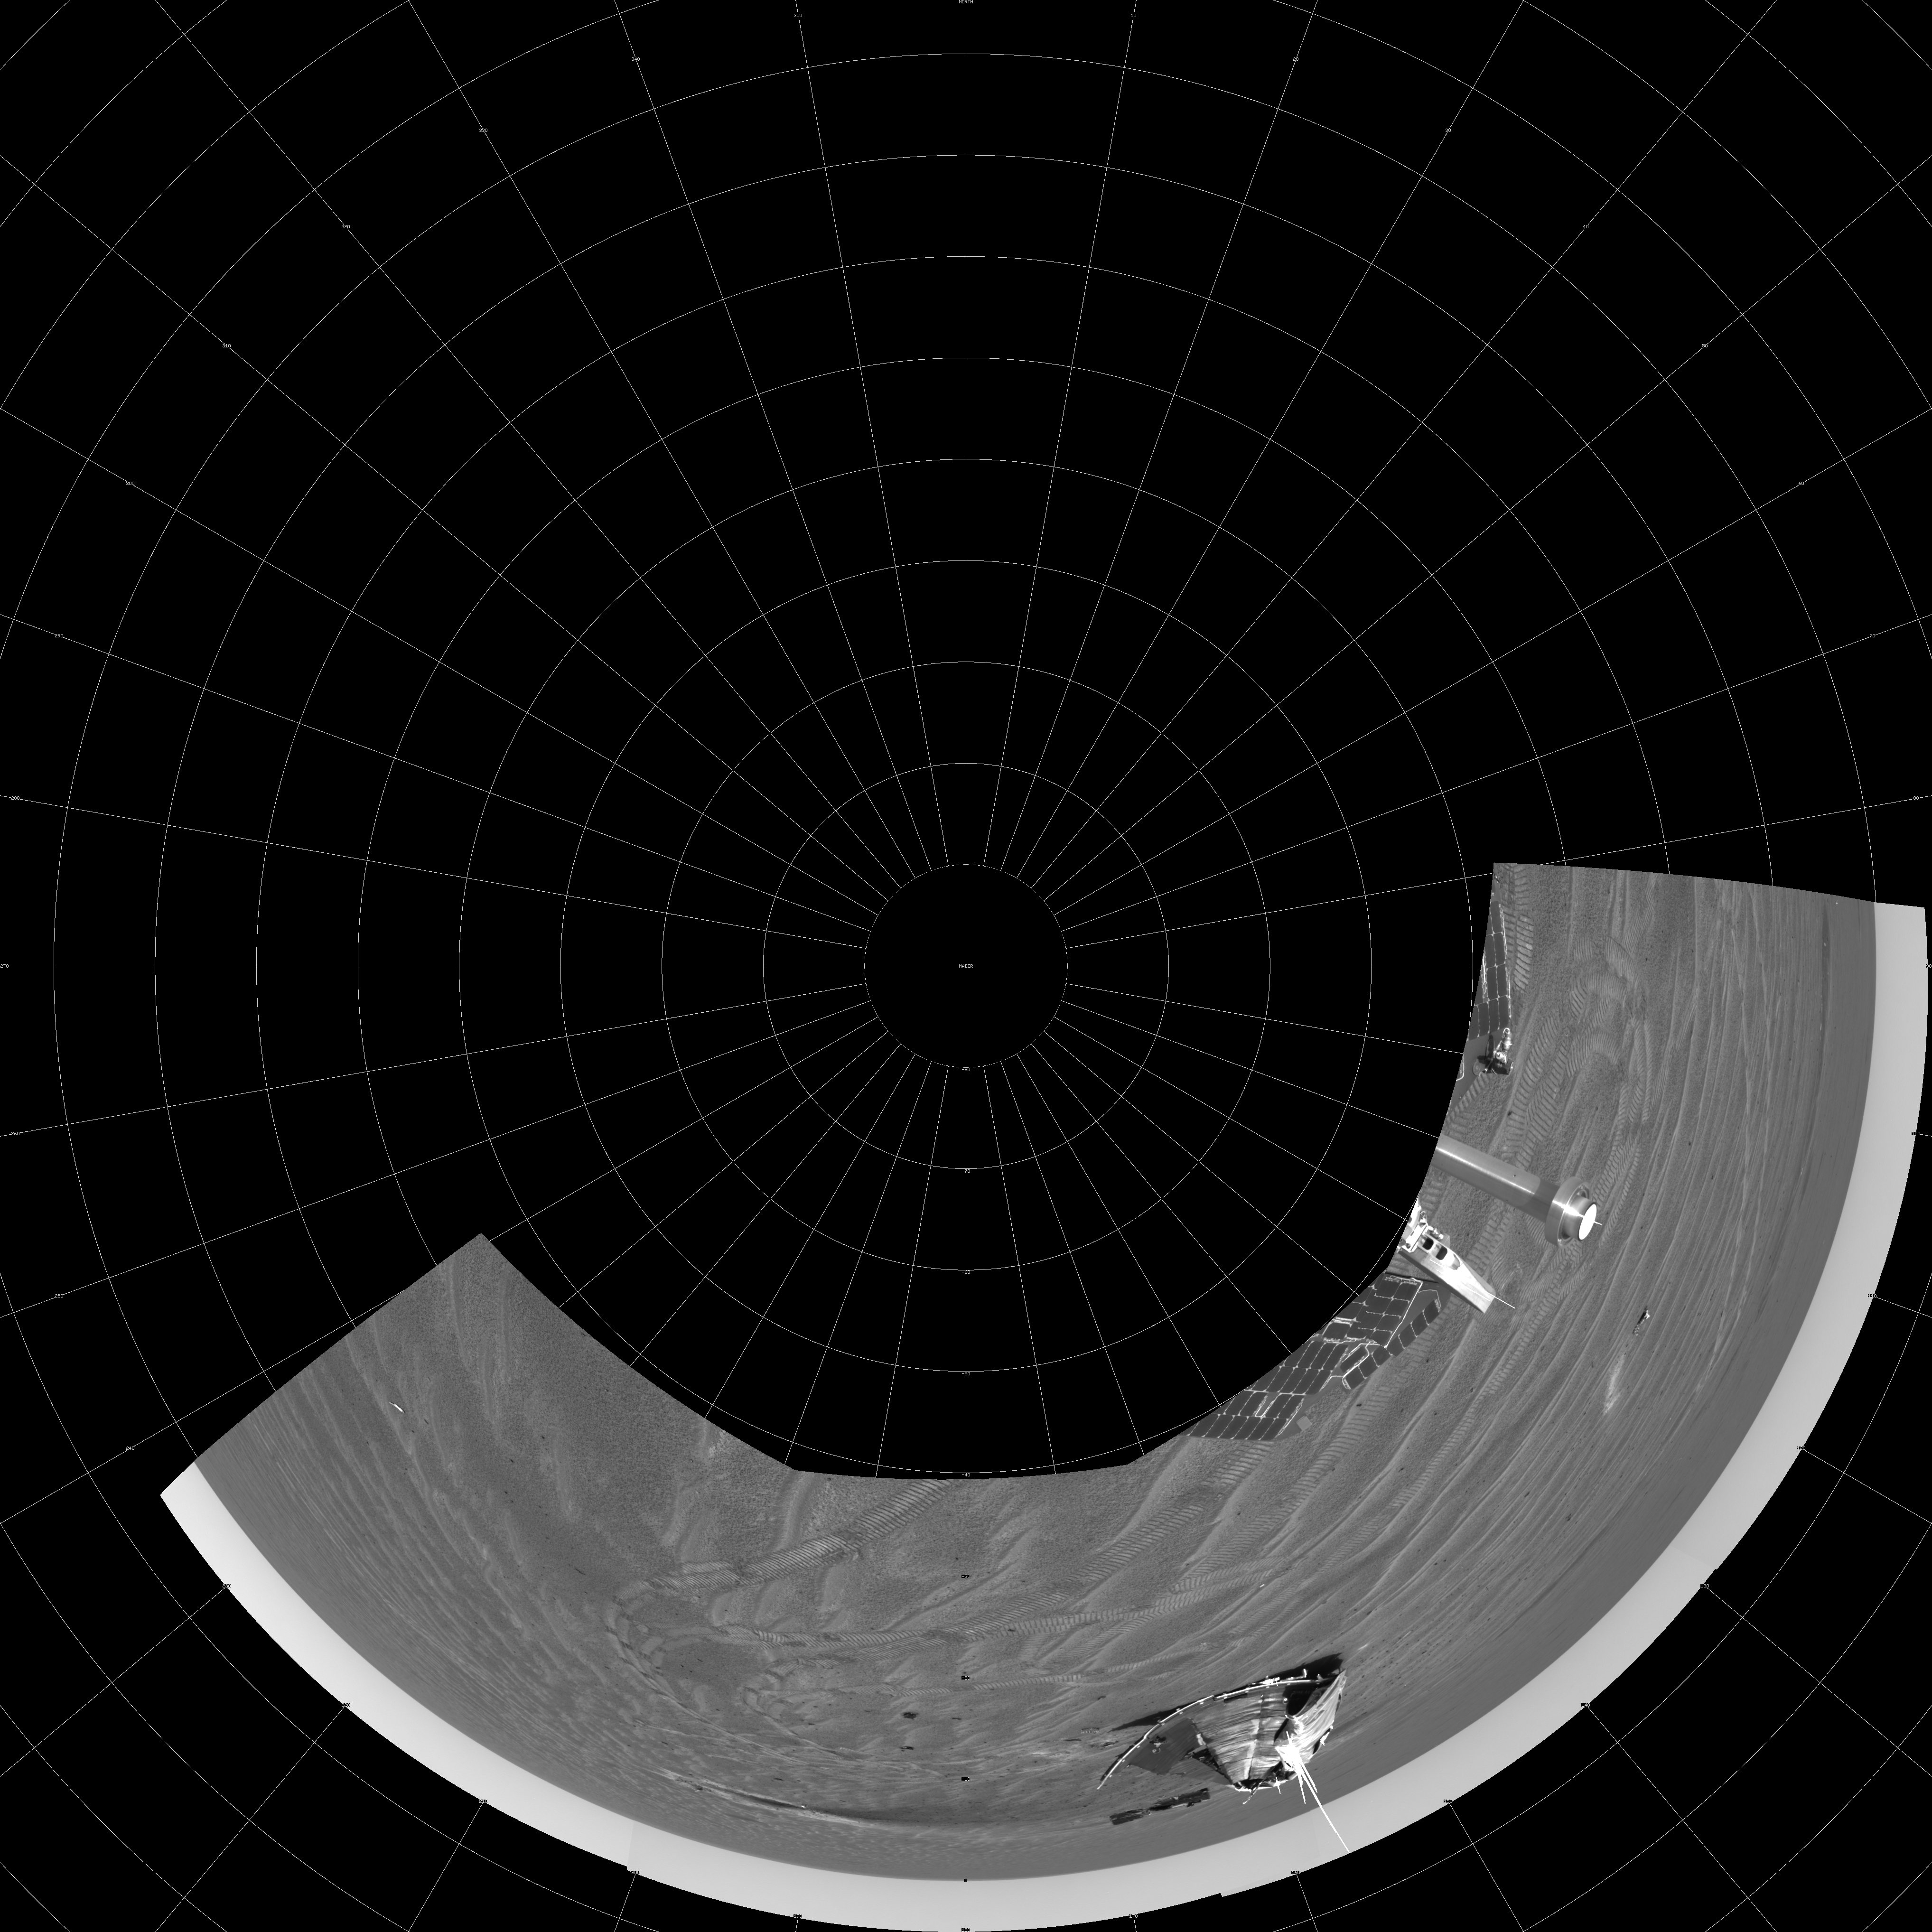

Opportunity’s View on Sol 347 (Polar)

NASA’s Mars Exploration Rover Opportunity captured this view of its heat shield debris field on the rover’s 347th martian day, or sol (Jan. 14, 2005). The view is a southward-looking, 60-degree panorama assembled from four images taken by Opportunity’s navigation camera. It is presented as a polar projection with geometric seam correction.

Credit: NASA/JPL